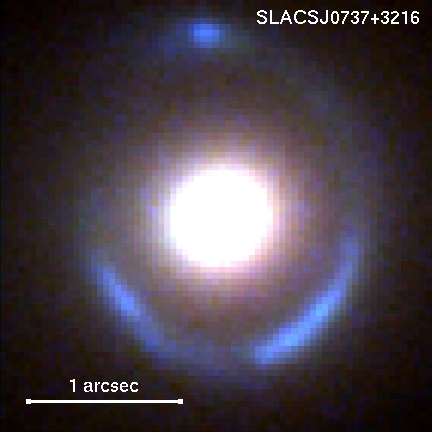

Hubble/Keck Composite Image of Gravitational Lens System: SLACS J0737+3216

This is a color composite image of the gravitational lens system, made from Hubble (blue and green filters) and Keck (red filter) data. The blue ring is the tiny background galaxy that is being stretched by the gravitational pull of the foreground "lens" galaxy at the center of the image.

Credit: NASA, ESA, and P. Marshall and T. Treu (University of California, Santa Barbara)